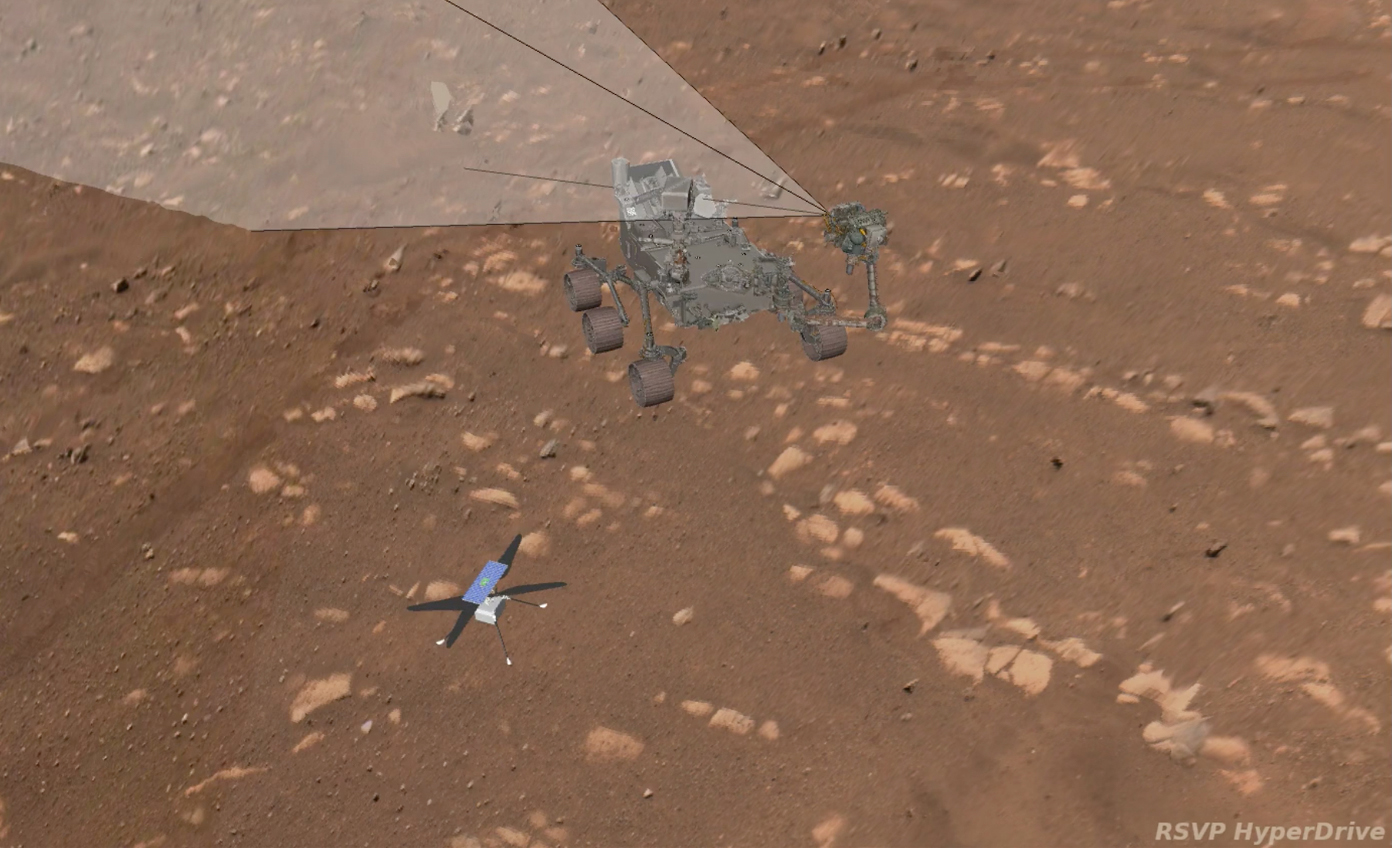

Computer Simulation of Rover Selfie

This animation shows a computer simulation of NASA’s Perseverance Mars rover taking its first selfie. The point of view of the rover’s WATSON (Wide Angle Topographic Sensor for Operations and eNgineering) camera is included to show how each of the 62 images were taken, which were later sent to Earth and stitched together into the selfie.

The selfie was taken on April 6, 2021.

A key objective for Perseverance’s mission on Mars is astrobiology, including the search for signs of ancient microbial life. The rover will characterize the planet’s geology and past climate, pave the way for human exploration of the Red Planet, and be the first mission to collect and cache Martian rock and regolith (broken rock and dust).

Subsequent NASA missions, in cooperation with ESA (European Space Agency), would send spacecraft to Mars to collect these sealed samples from the surface and return them to Earth for in-depth analysis.

The Mars 2020 Perseverance mission is part of NASA’s Moon to Mars exploration approach, which includes Artemis missions to the Moon that will help prepare for human exploration of the Red Planet.

JPL, which is managed for NASA by Caltech in Pasadena, California, built and manages operations of the Perseverance rover. WATSON was built by Malin Space Science Systems (MSSS) in San Diego, and is operated jointly by MSSS and JPL.

Credit: NASA/JPL-Caltech